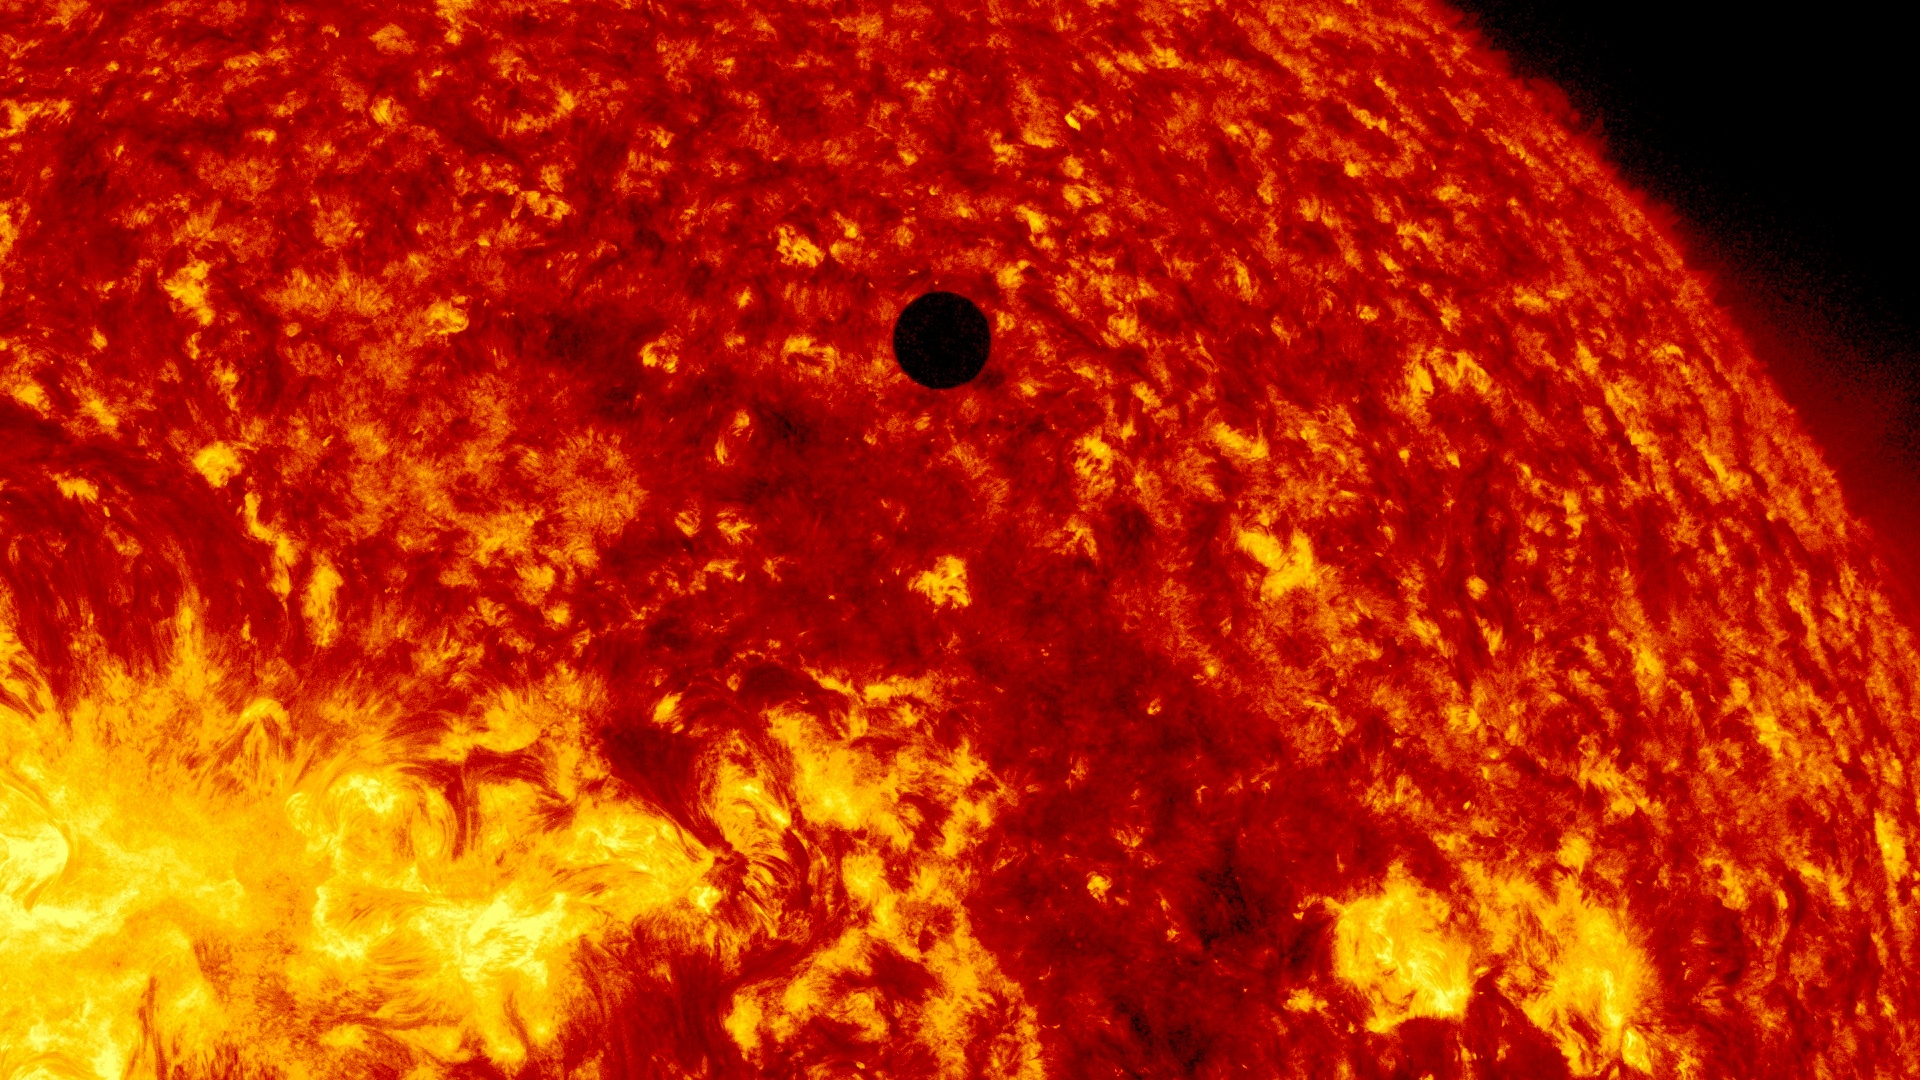

SDO's Ultra-high Definition View of 2012 Venus Transit - 304 Angstrom

NASA image captured June 5, 2012. On June 5-6 2012, SDO is collecting images of one of the rarest predictable solar events: the transit of Venus across the face of the sun. This event happens in pairs eight years apart that are separated from each other by 105 or 121 years. The last transit was in 2004 and the next will not happen until 2117.

Credit: NASA/SDO, AIA